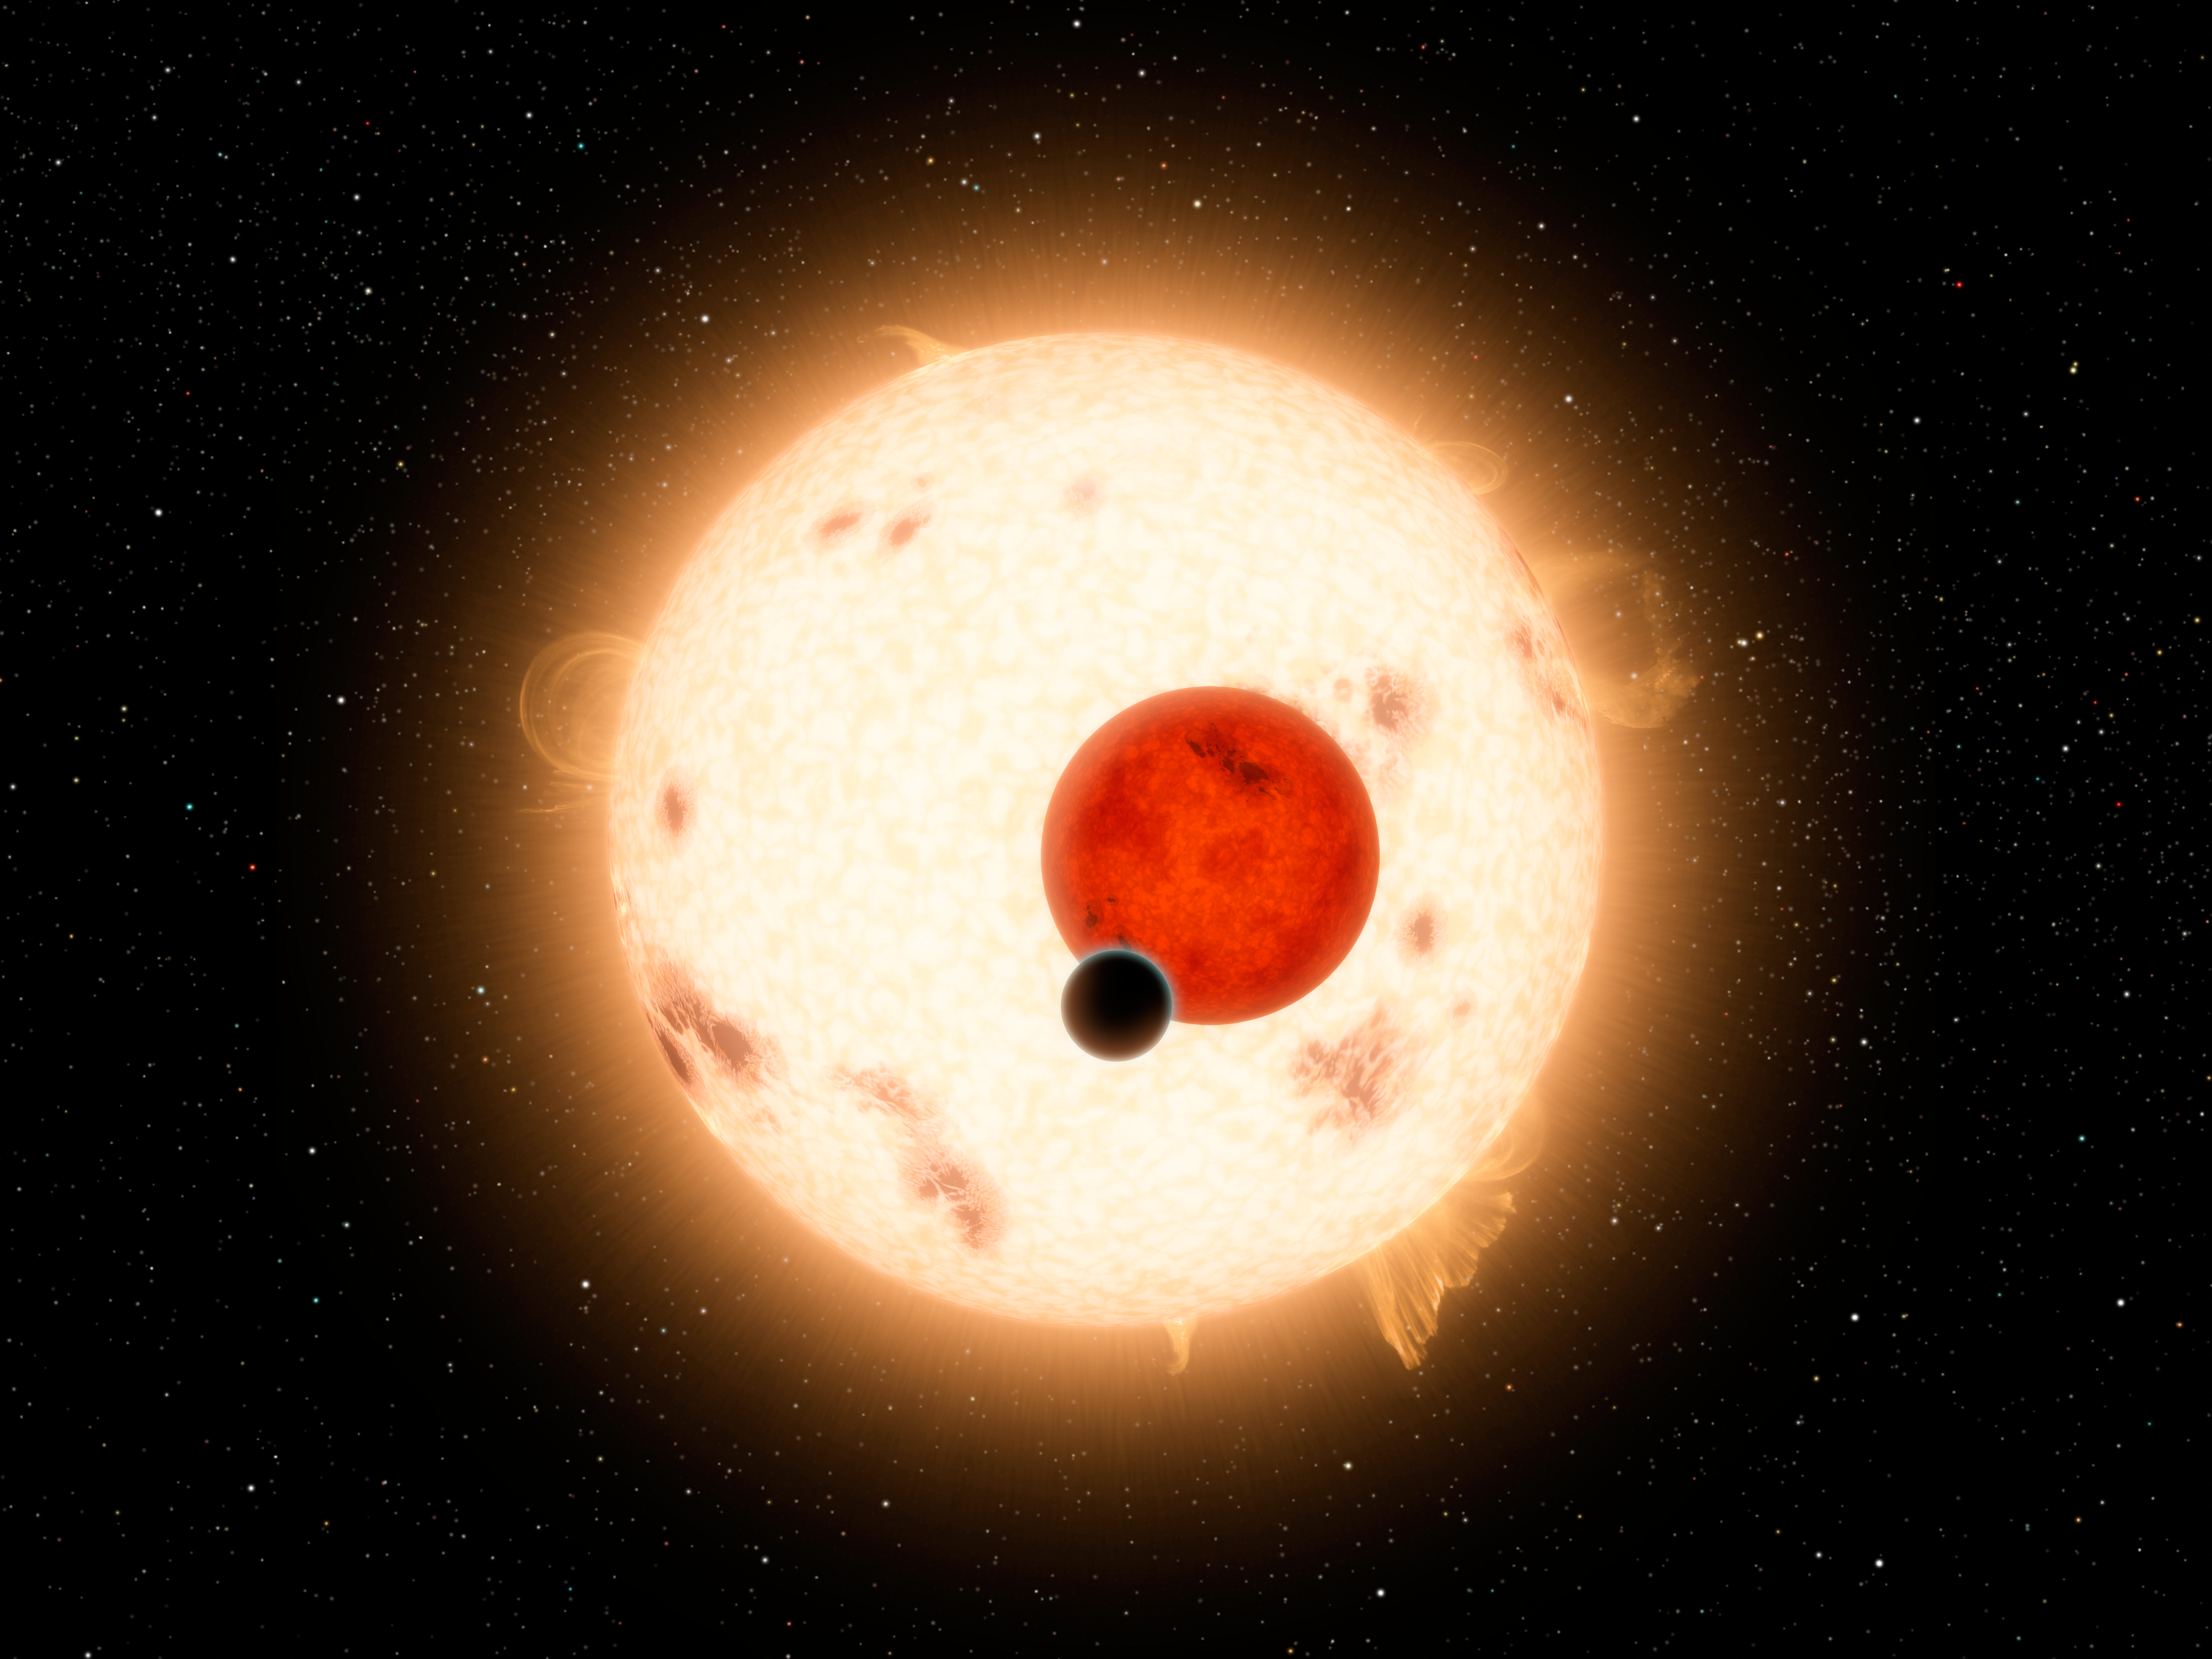

Where the Sun Sets Twice (Artist Concept)

NASA’s Kepler mission has discovered a world where two suns set over the horizon instead of just one. The planet, called Kepler-16b, is the most “Tatooine-like” planet yet found in our galaxy and is depicted here in this artist’s concept with its two stars. Tatooine is the name of Luke Skywalker’s home world in the science fiction movie Star Wars. In this case, the planet is not thought to be habitable. It is a cold world, with a gaseous surface, but like Tatooine, it circles two stars. The largest of the two stars, a K dwarf, is about 69 percent the mass of our sun, and the smallest, a red dwarf, is about 20 percent the sun’s mass.

Most of what we know about the size of stars comes from pairs of stars that are oriented toward Earth in such a way that they are seen to eclipse each other. These star pairs are called eclipsing binaries. In addition, virtually all that we know about the size of planets around other stars comes from their transits across their stars. The Kepler-16 system combines the best of both worlds with planetary transits across an eclipsing binary system. This makes Kepler-16b one of the best-measured planets outside our solar system.

Kepler-16 orbits a slowly rotating K-dwarf that is, nevertheless, very active with numerous star spots. Its other parent star is a small red dwarf. The planetary orbital plane is aligned within half a degree of the stellar binary orbital plane. All these features combine to make Kepler-16 of major interest to studies of planet formation as well as astrophysics.

Credit: NASA/JPL-Caltech